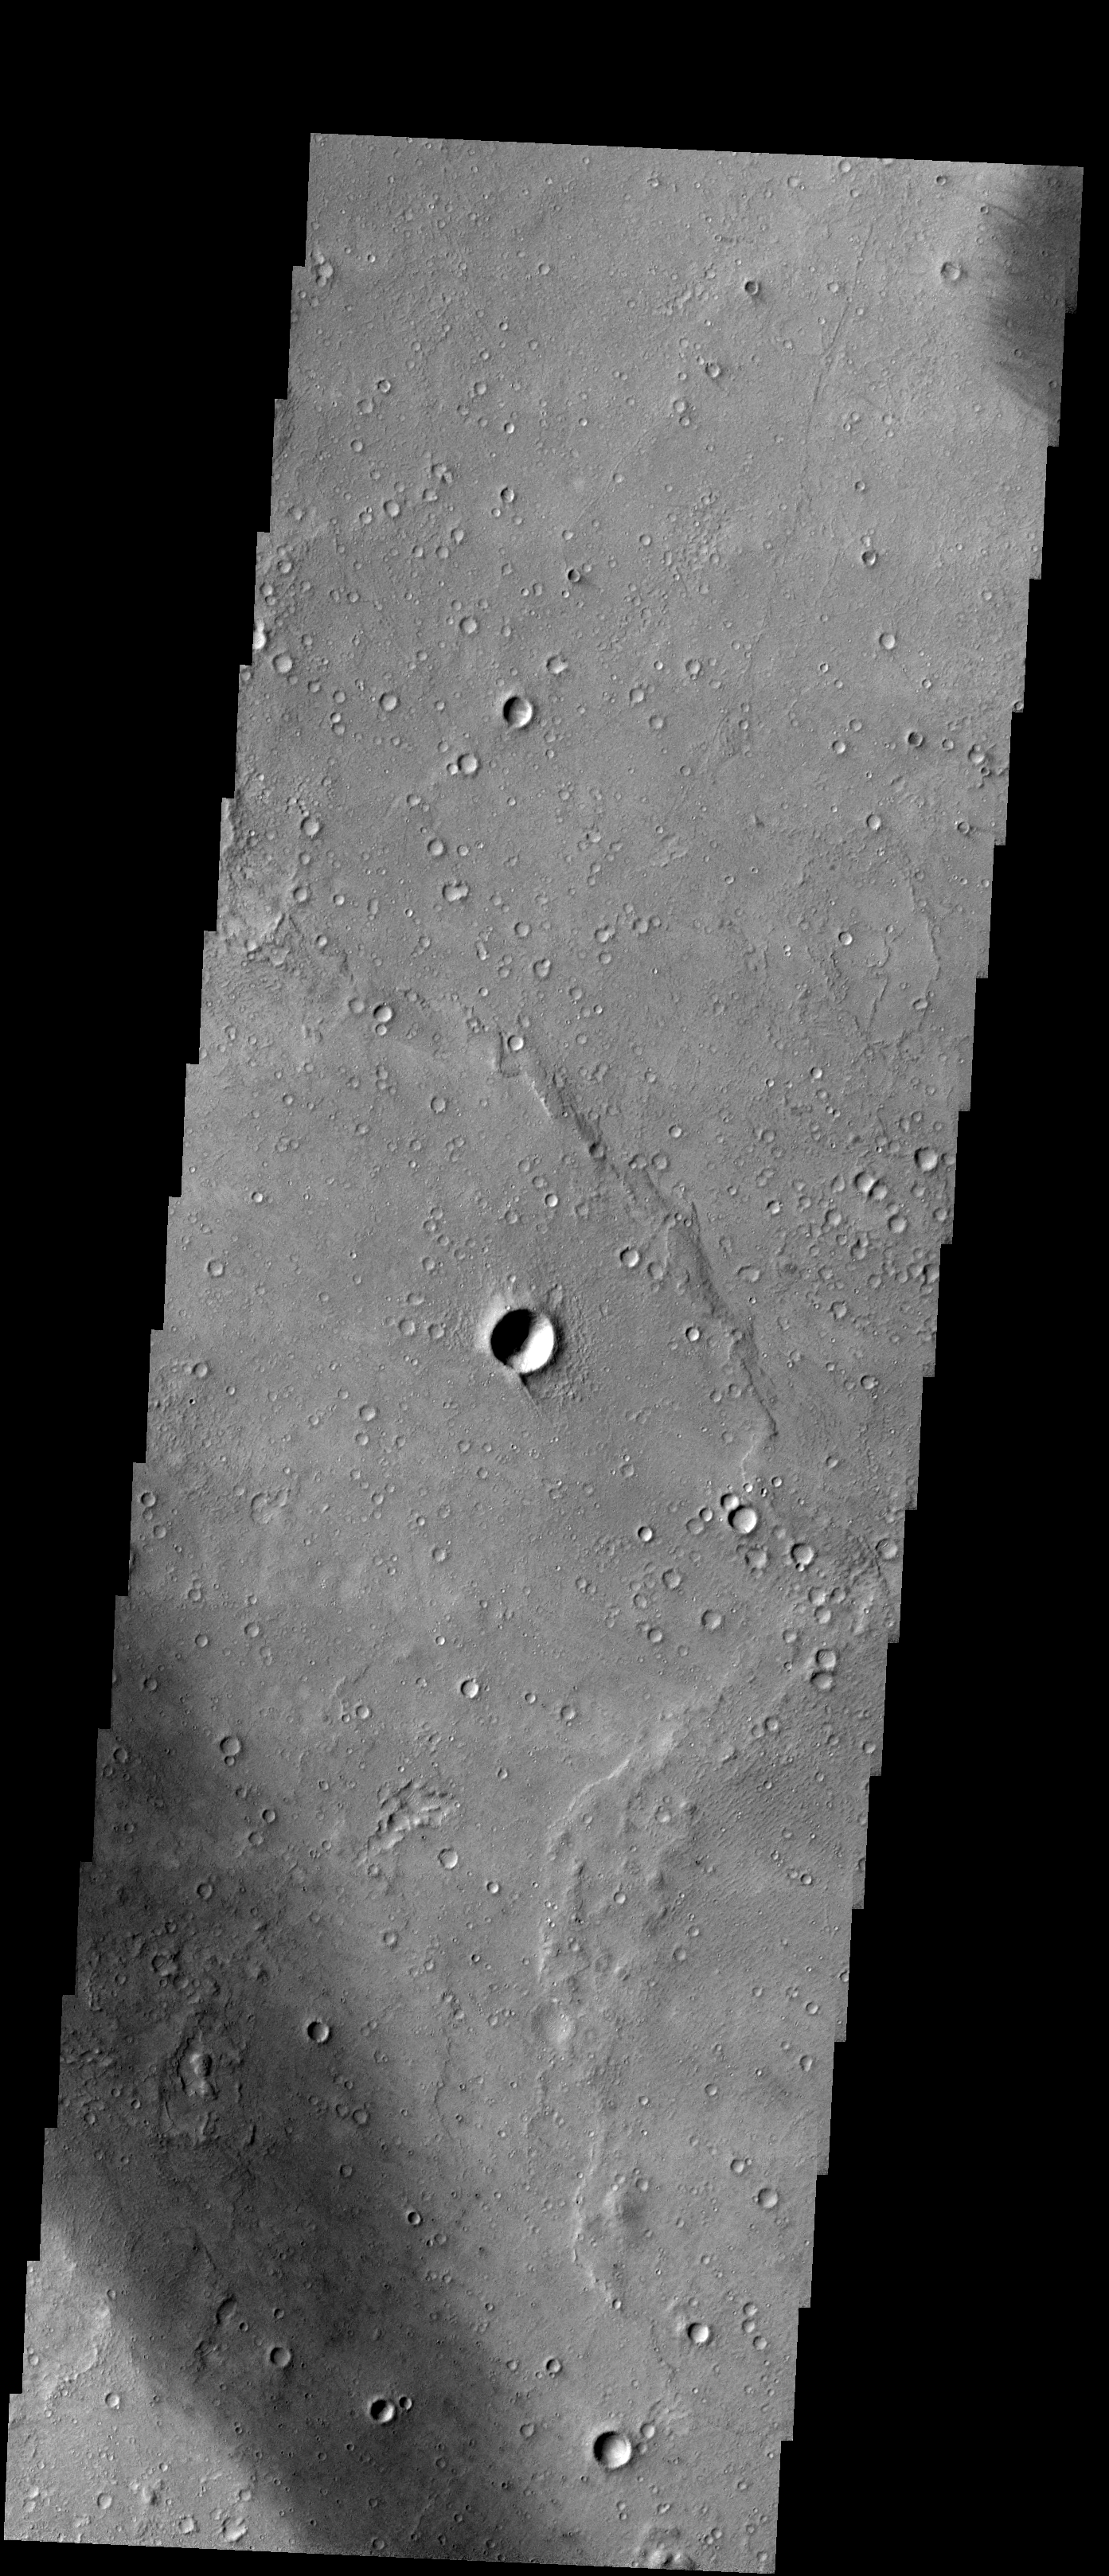

Central Gusev

Released 14 January 2004

Long before the MER landers were named or launched, the two orbiters at Mars were asked to examine landing sites. Both the Odyssey and Mars Global Surveyor spacecraft have been collecting landing site data for the past two years. The MGS and ODY data were used as part of the decision making process in the final selection of the two landing sites. The types of data collected by the two orbiters included not only images of the surface but also thermal data about the surface composition, atmospheric data about the climate at each location, and the tracking of major dust storms in the region prior to landing. The presence of, and data collected by, the MGS and ODY orbiters have proven invaluable in MER mission planning.

This visible-band image, captured on 27 July 2002, shows the south-central area of Gusev crater.

Image information: VIS instrument. Latitude -14.8, Longitude 175 East (185 West). 19 meter/pixel resolution.

Note: this THEMIS visual image has not been radiometrically nor geometrically calibrated for this preliminary release. An empirical correction has been performed to remove instrumental effects. A linear shift has been applied in the cross-track and down-track direction to approximate spacecraft and planetary motion. Fully calibrated and geometrically projected images will be released through the Planetary Data System in accordance with Project policies at a later time.

NASA’s Jet Propulsion Laboratory manages the 2001 Mars Odyssey mission for NASA’s Office of Space Science, Washington, D.C. The Thermal Emission Imaging System (THEMIS) was developed by Arizona State University, Tempe, in collaboration with Raytheon Santa Barbara Remote Sensing. The THEMIS investigation is led by Dr. Philip Christensen at Arizona State University. Lockheed Martin Astronautics, Denver, is the prime contractor for the Odyssey project, and developed and built the orbiter. Mission operations are conducted jointly from Lockheed Martin and from JPL, a division of the California Institute of Technology in Pasadena.

Credit: NASA/JPL/Arizona State University